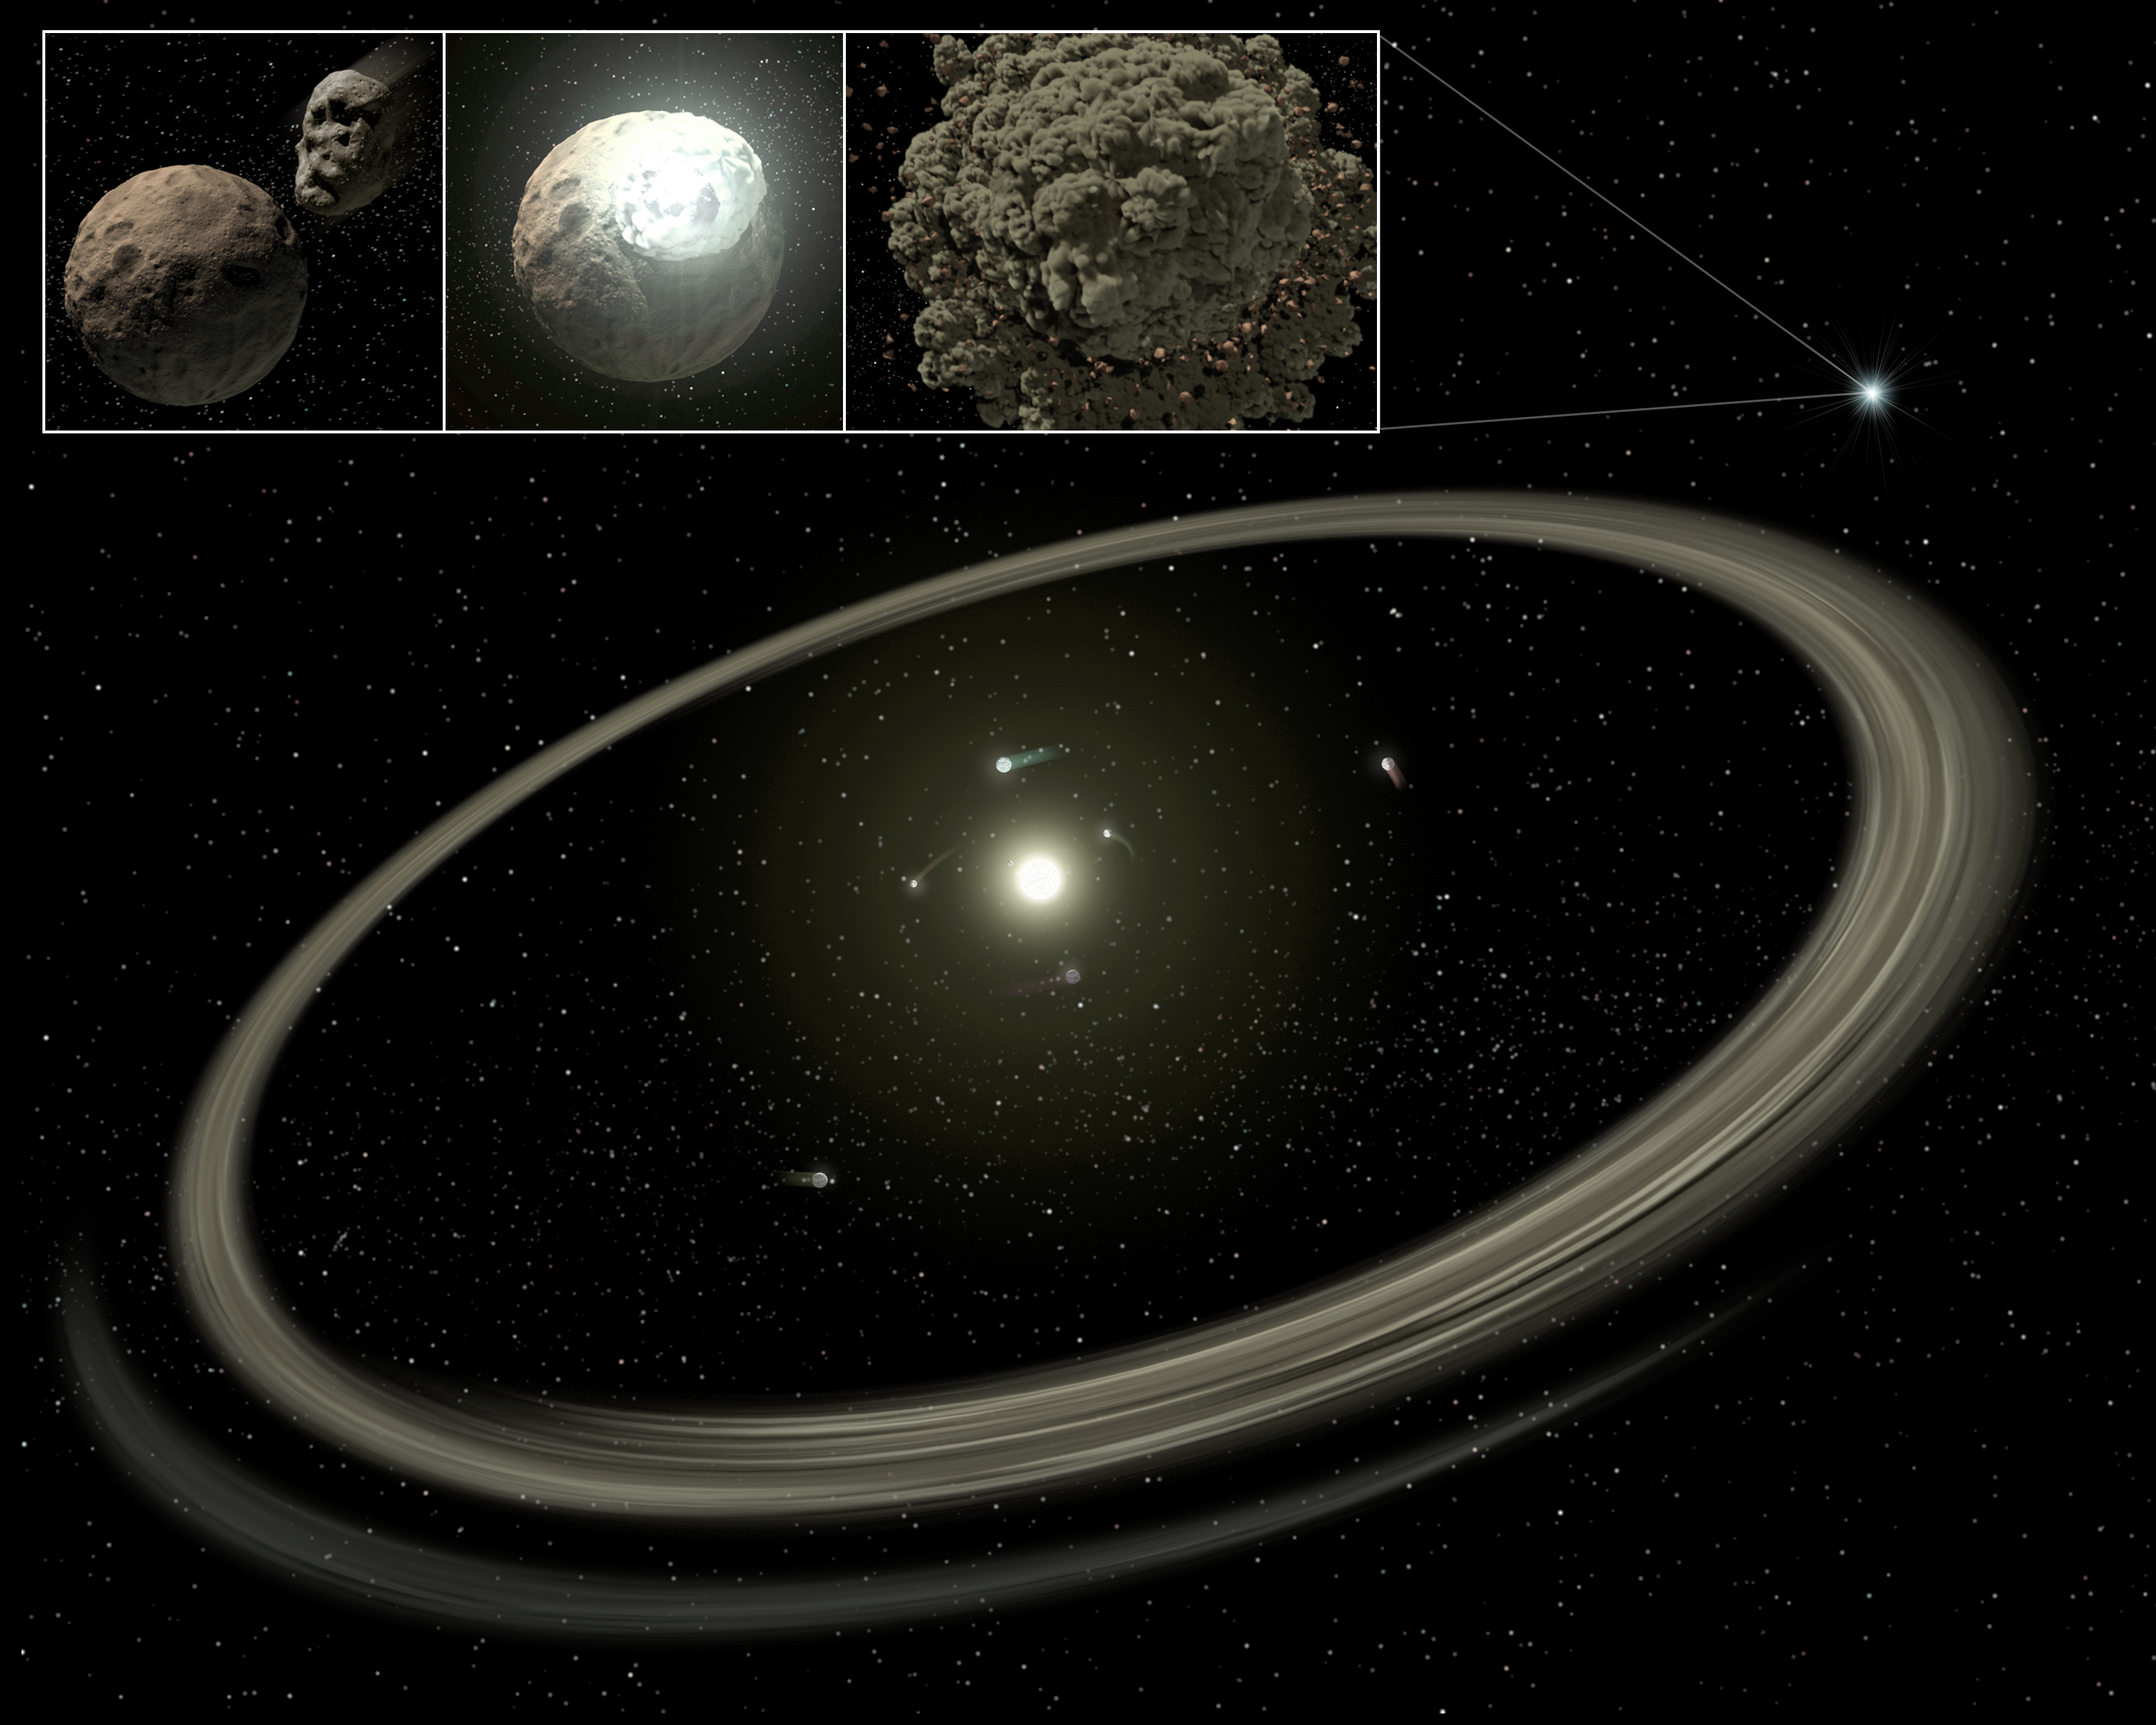

The Rocky World of Young Planetary Systems (Annotated)

This artist's concept illustrates how planetary systems arise out of massive collisions between rocky bodies. New findings from NASA's Spitzer Space Telescope show that these catastrophes continue to occur around stars even after they have developed full-sized planets, when they are as old as one hundred million years. For reference, our own Sun, at 4.5 billion years old, is far past this late stage of planet formation.In this image, a young star is shown circled by full-sized planets, and rings of dust beyond. These rings, also called "debris discs" arise when embryonic planets smash into each other. One of these collisions is illustrated in the inset above.Spitzer was able to see the dust generated by these collisions with its powerful infrared vision.

Credit: NASA/JPL-Caltech/T. Pyle (SSC)